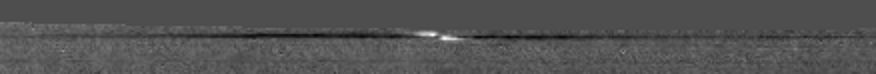

Tracking a Propeller

NASA’s Cassini spacecraft captured a propeller-shaped disturbance in one of Saturn’s rings created by a moon that is too small to be seen here.

The moon, likely about a kilometer (half a mile) across, is invisible at the center of the image. However, it is larger than many other “propeller” moons and has cleared ring material from the dark wing-like structures to its left and right in the image. Disturbed ring material closer to the moon reflects sunlight brightly and appears like a white airplane propeller. This propeller appears in the A ring, which is the outermost of Saturn’s main rings.

Taken in 2006, this image is part of a growing catalogue of “propeller” moons that, despite being too small to be seen, enhance their visibility by creating larger disturbances in the surrounding fabric of Saturn’s rings. Cassini scientists now have tracked several of these individual propeller moons embedded in Saturn’s disk over several years.

These images are important because they represent the first time scientists have been able to track the orbits of objects in space that are embedded in a disk of material. Continued monitoring of these objects may lead to direct observations of the interaction between a disk of material and embedded moons. Such interactions help scientists understand fundamental principles of how solar systems formed from disks of matter. Indeed, Cassini scientists have seen changes in the orbits of these moons, although they don’t yet know exactly what causes these changes.

Imaging scientists nicknamed the propeller shown here “Bleriot” after a French aviator named Louis Bleriot. The propeller structure is 5 kilometers (3 miles) in the radial dimension — the dimension moving directly outward from Saturn. The dark wings appear 1100 kilometers (700 miles) in the azimuthal (longitudinal) dimension, while the central propeller structure is 110 kilometers (70 miles) long.

See PIA12792 to watch a movie of “Bleriot.” PIA11672 shows the giant propeller “Earhart” named after another aviator, Amelia Earhart. See PIA07791 and PIA07792 to learn more about propeller shapes and to see smaller propellers.

This image has been re-projected so that orbiting material moves to the right and Saturn is down. The propeller was seen at the edge of the camera’s field of view when the image was taken, so some data were missing; the blank space at the top of the image was filled in with a gray color. Scale in the original image was 2 kilometers (1 mile) per pixel. Image scale in this re-projected view is about 1 kilometer (half a mile) per pixel.

This view looks toward the southern, sunlit side of the rings from about 30 degrees below the ring plane. The image was taken in visible light with the Cassini spacecraft narrow-angle camera on Dec. 15, 2006. The view was acquired at a distance of approximately 463,000 kilometers (288,000 miles) from Saturn and at a sun-Saturn-spacecraft, or phase, angle of 15 degrees.

The Cassini-Huygens mission is a cooperative project of NASA, the European Space Agency and the Italian Space Agency. The Jet Propulsion Laboratory, a division of the California Institute of Technology in Pasadena, Calif., manages the mission for NASA’s Science Mission Directorate, Washington, D.C. The Cassini orbiter and its two onboard cameras were designed, developed and assembled at JPL. The imaging operations center is based at the Space Science Institute in Boulder, Colo.

Credit: NASA/JPL/Space Science Institute